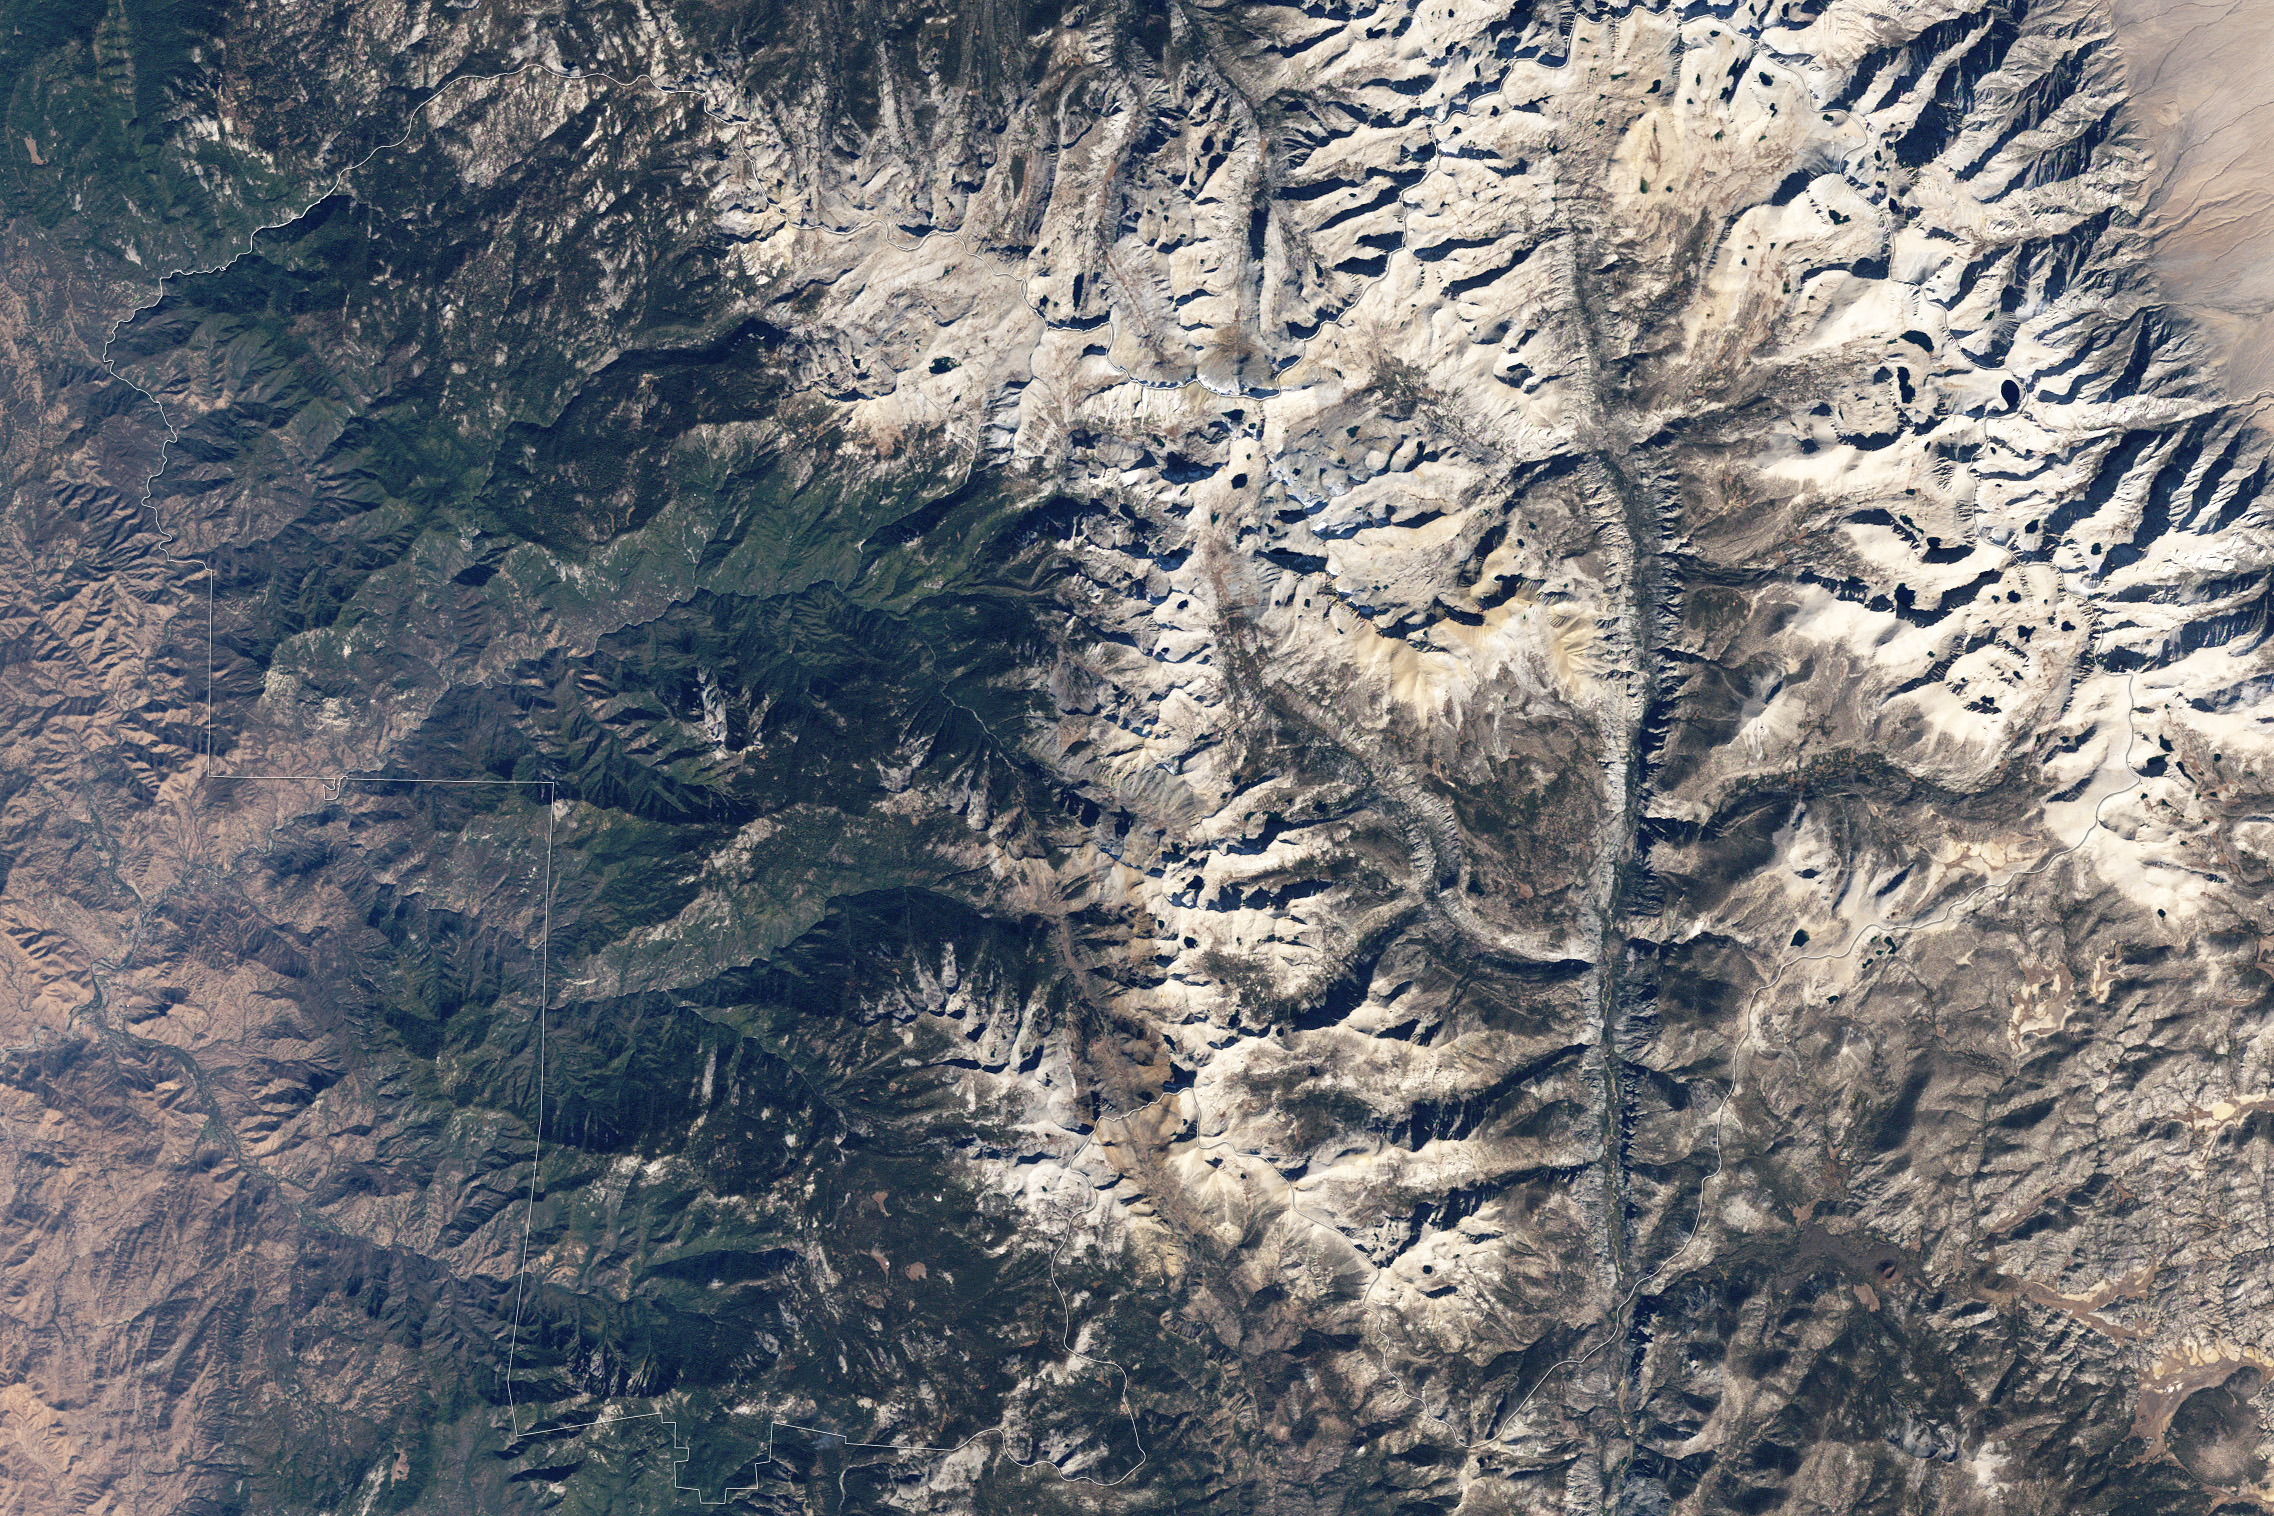

Sequoia National Park

Naked peaks, sheltered valleys, snowfields, towering trees, and alpine meadows make up the varied landscape of Sequoia National Park in California. Established as a National Park by Congress on September 25, 1890, Sequoia National Park is the second-oldest U.S. National Park, after Yellowstone. This national park borders Kings Canyon National Park. The Thematic Mapper sensor on NASA’s Landsat 5 satellite captured this true-color image of Sequoia National Park, outlined in white, on October 22, 2008. Sunlight illuminates southern slopes, leaving northern faces in shadow in this autumn image. In the west, deep green conifers carpet most of the land. These forested mountains are home to the park’s most famous giant sequoia trees. Sequoia National Park sits at the southern end of the Sierra Nevada mountains. Terrain alternates between extremes, from peaks such as Mt. Whitney—the highest peak in the contiguous United States—to deep caverns. The rivers and lakes in this region are part of a watershed valuable not only to the plants and animals of the park, but also to farms and cities in California’s Central Valley.

Credit: NASA/Landsat5